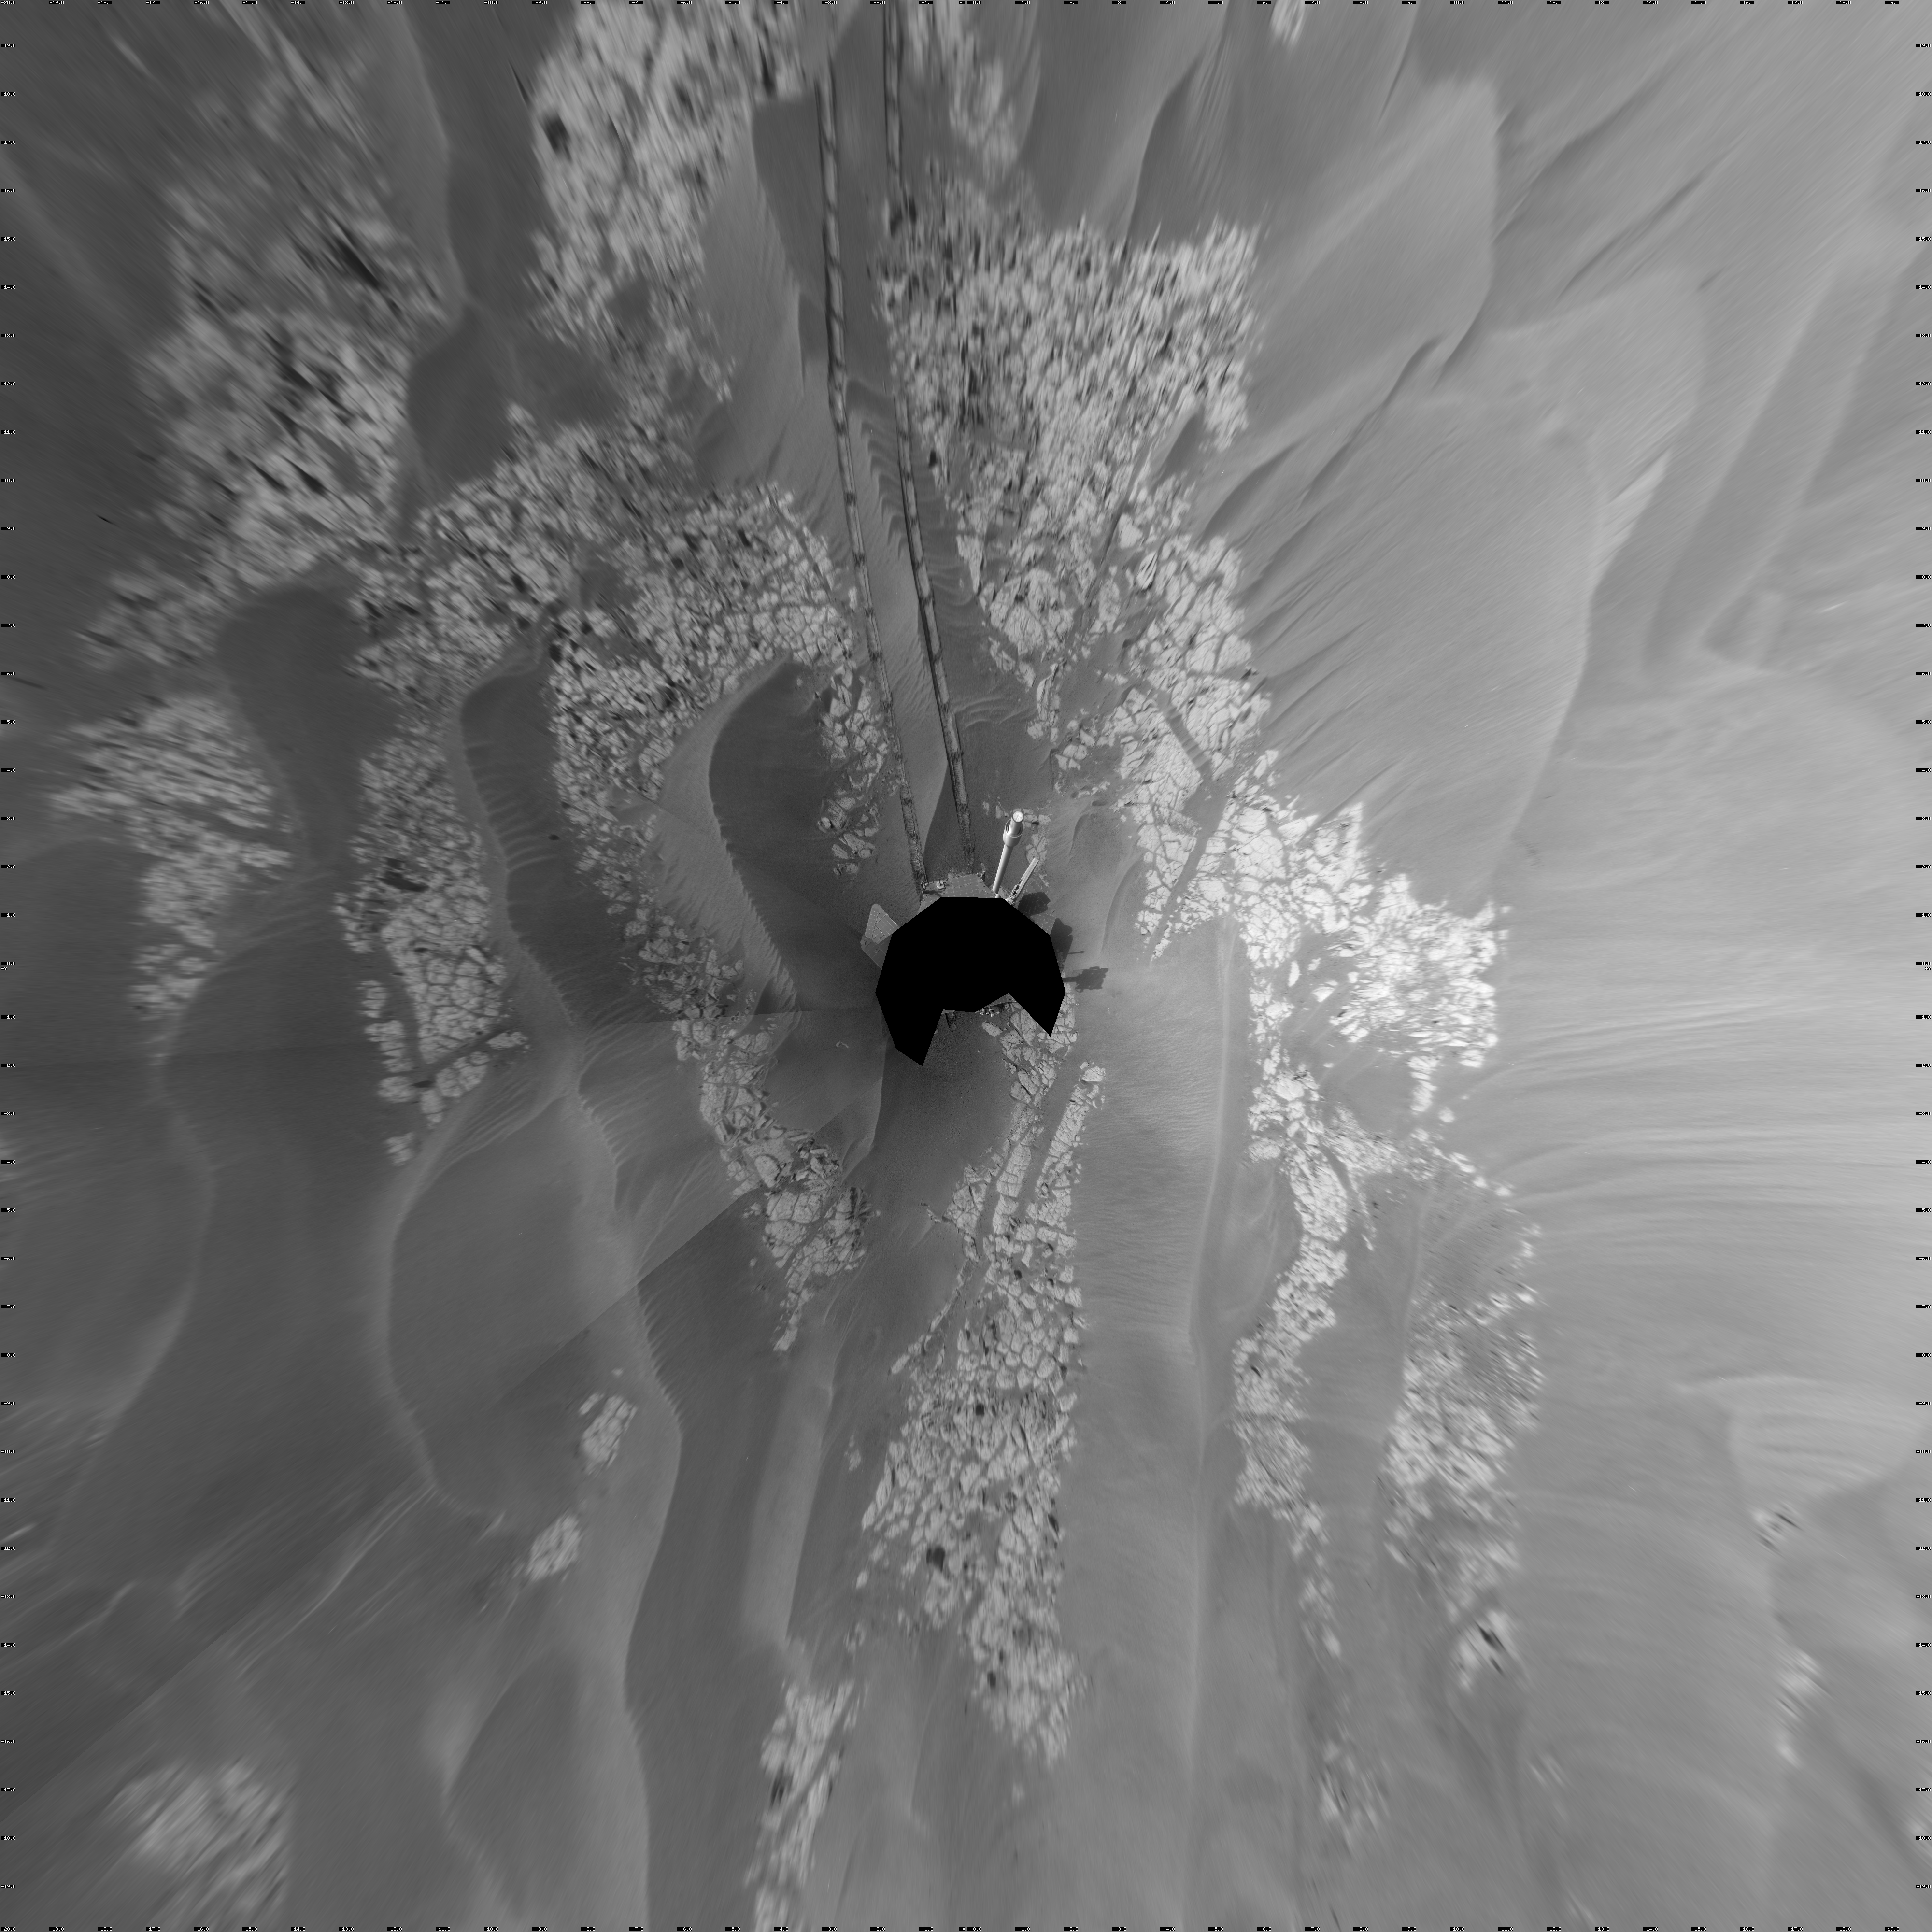

Opportunity’s View After Long Drive on Sol 1770 (Vertical)

NASA’s Mars Exploration Rover Opportunity used its navigation camera to take the images combined into this full-circle view of the rover’s surroundings just after driving 104 meters (341 feet) on the 1,770th Martian day, or sol, of Opportunity’s surface mission (January 15, 2009).

This view is presented as a vertical projection with geometric seam correction. North is at the top.

Tracks from the drive extend northward across dark-toned sand ripples and light-toned patches of exposed bedrock in the Meridiani Planum region of Mars. For scale, the distance between the parallel wheel tracks is about 1 meter (about 40 inches).

Prior to the Sol 1770 drive, Opportunity had driven less than a meter since Sol 1713 (November 17, 2008), while it used the tools on its robotic arm first to examine a meteorite called “Santorini” during weeks of restricted communication while the sun was nearly in line between Mars and Earth, then to examine bedrock and soil targets near Santorini.

The rover’s position after the Sol 1770 drive was about 1.1 kilometer (two-thirds of a mile) south southwest of Victoria Crater. Cumulative odometry was 13.72 kilometers (8.53 miles) since landing in January 2004, including 1.94 kilometers (1.21 miles) since climbing out of Victoria Crater on the west side of the crater on Sol 1634 (August 28, 2008).

Credit: NASA/JPL-Caltech